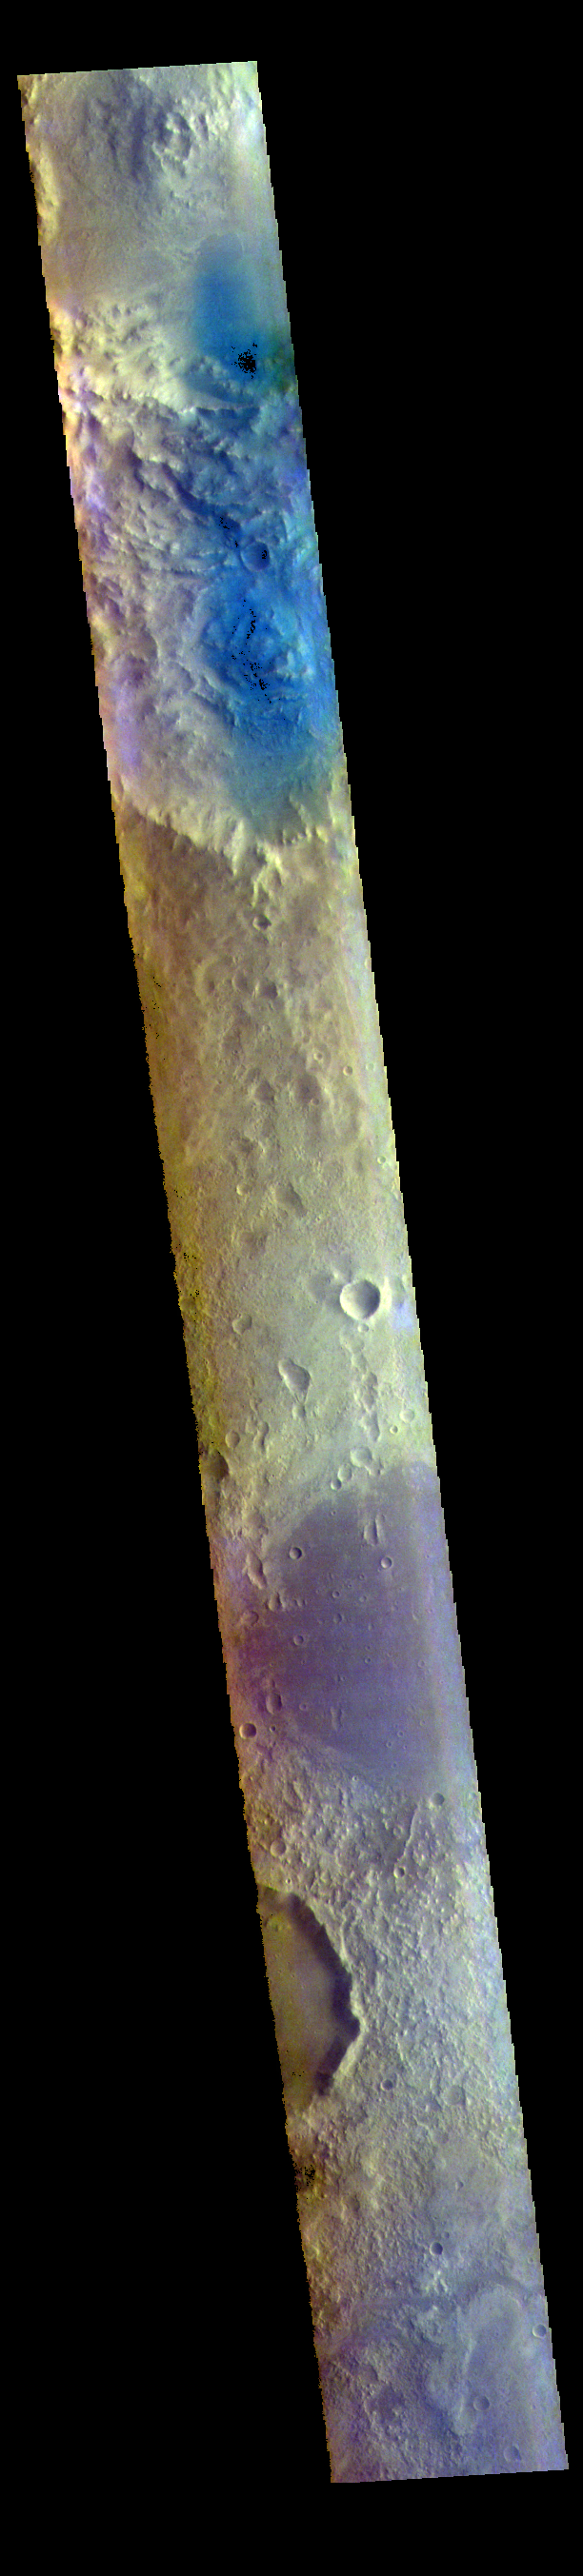

Arabia Terra – False Color

The THEMIS VIS camera contains 5 filters. The data from different filters can be combined in multiple ways to create a false color image. These false color images may reveal subtle variations of the surface not easily identified in a single band image. Today’s false color image shows part of Arabia Terra. Arabia Terra is one of the oldest surface regions on Mars and contains a large variety of features. This image is located east of Mawrth Valles.

The THEMIS VIS camera is capable of capturing color images of the Martian surface using five different color filters. In this mode of operation, the spatial resolution and coverage of the image must be reduced to accommodate the additional data volume produced from using multiple filters. To make a color image, three of the five filter images (each in grayscale) are selected. Each is contrast enhanced and then converted to a red, green, or blue intensity image. These three images are then combined to produce a full color, single image. Because the THEMIS color filters don’t span the full range of colors seen by the human eye, a color THEMIS image does not represent true color. Also, because each single-filter image is contrast enhanced before inclusion in the three-color image, the apparent color variation of the scene is exaggerated. Nevertheless, the color variation that does appear is representative of some change in color, however subtle, in the actual scene. Note that the long edges of THEMIS color images typically contain color artifacts that do not represent surface variation.

Credit: NASA/JPL-Caltech/ASU